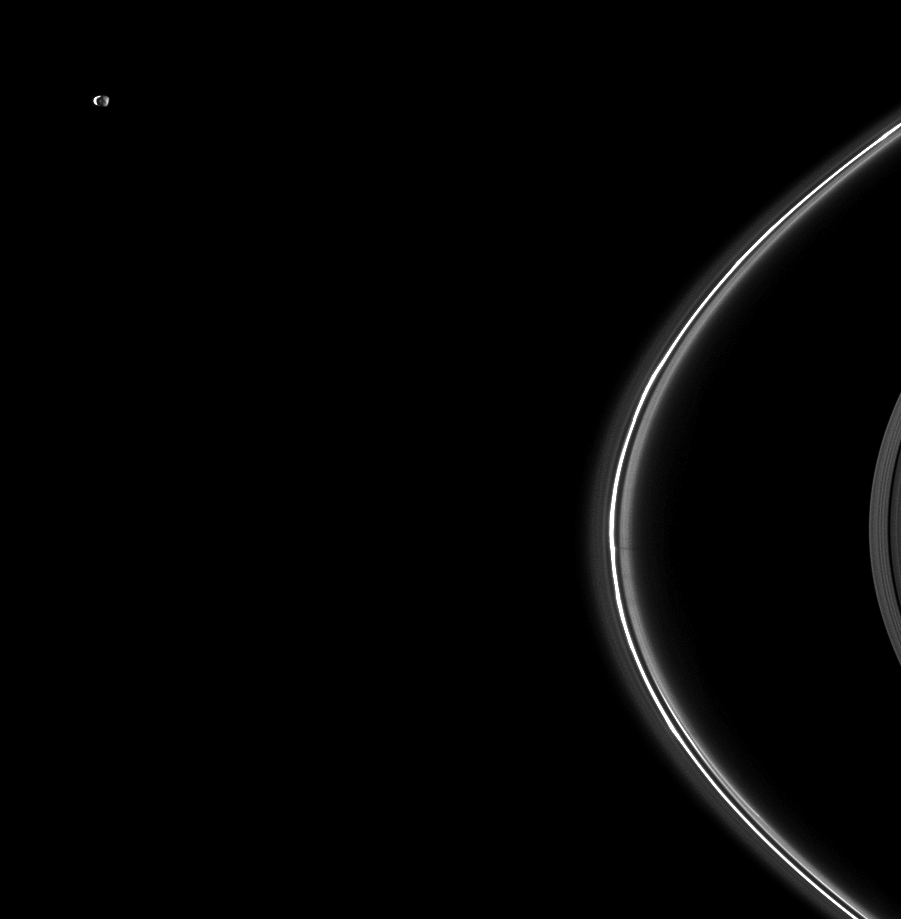

Twice-lit Janus

Janus, Saturn’s small moon named after the two-faced god, here displays two illuminated hemispheres.

Janus (179 kilometers, or 111 miles across) orbits beyond the thin F ring in the top left of the image. The moon is lit by sunlight on the left and light reflected off Saturn on the right.

This image, taken a little more than a week after Saturn’s August 2009 equinox, also shows vertical structures in the F ring casting faint shadows near the middle right of the image. The novel illumination geometry that accompanies equinox lowers the sun’s angle to the ringplane, significantly darkens the rings, and causes out-of-plane structures to look anomalously bright and cast shadows across the rings. These scenes are possible only during the few months before and after Saturn’s equinox, which occurs only once in about 15 Earth years. Before and after equinox, Cassini’s cameras have spotted not only the predictable shadows of some of Saturn’s moons (see PIA11657), but also the shadows of newly revealed vertical structures in the rings themselves (see PIA11665).

This view looks toward the northern, sunlit side of the rings from about 10 degrees above the ringplane.

The image was taken in visible green light with the Cassini spacecraft narrow-angle camera on Aug. 20, 2009. The view was acquired at a distance of approximately 2.3 million kilometers (1.4 million miles) from Saturn. Image scale is 13 kilometers (8 miles) per pixel.

The Cassini-Huygens mission is a cooperative project of NASA, the European Space Agency and the Italian Space Agency. The Jet Propulsion Laboratory, a division of the California Institute of Technology in Pasadena, manages the mission for NASA’s Science Mission Directorate, Washington, D.C. The Cassini orbiter and its two onboard cameras were designed, developed and assembled at JPL. The imaging operations center is based at the Space Science Institute in Boulder, Colo.

Credit: NASA/JPL/Space Science Institute